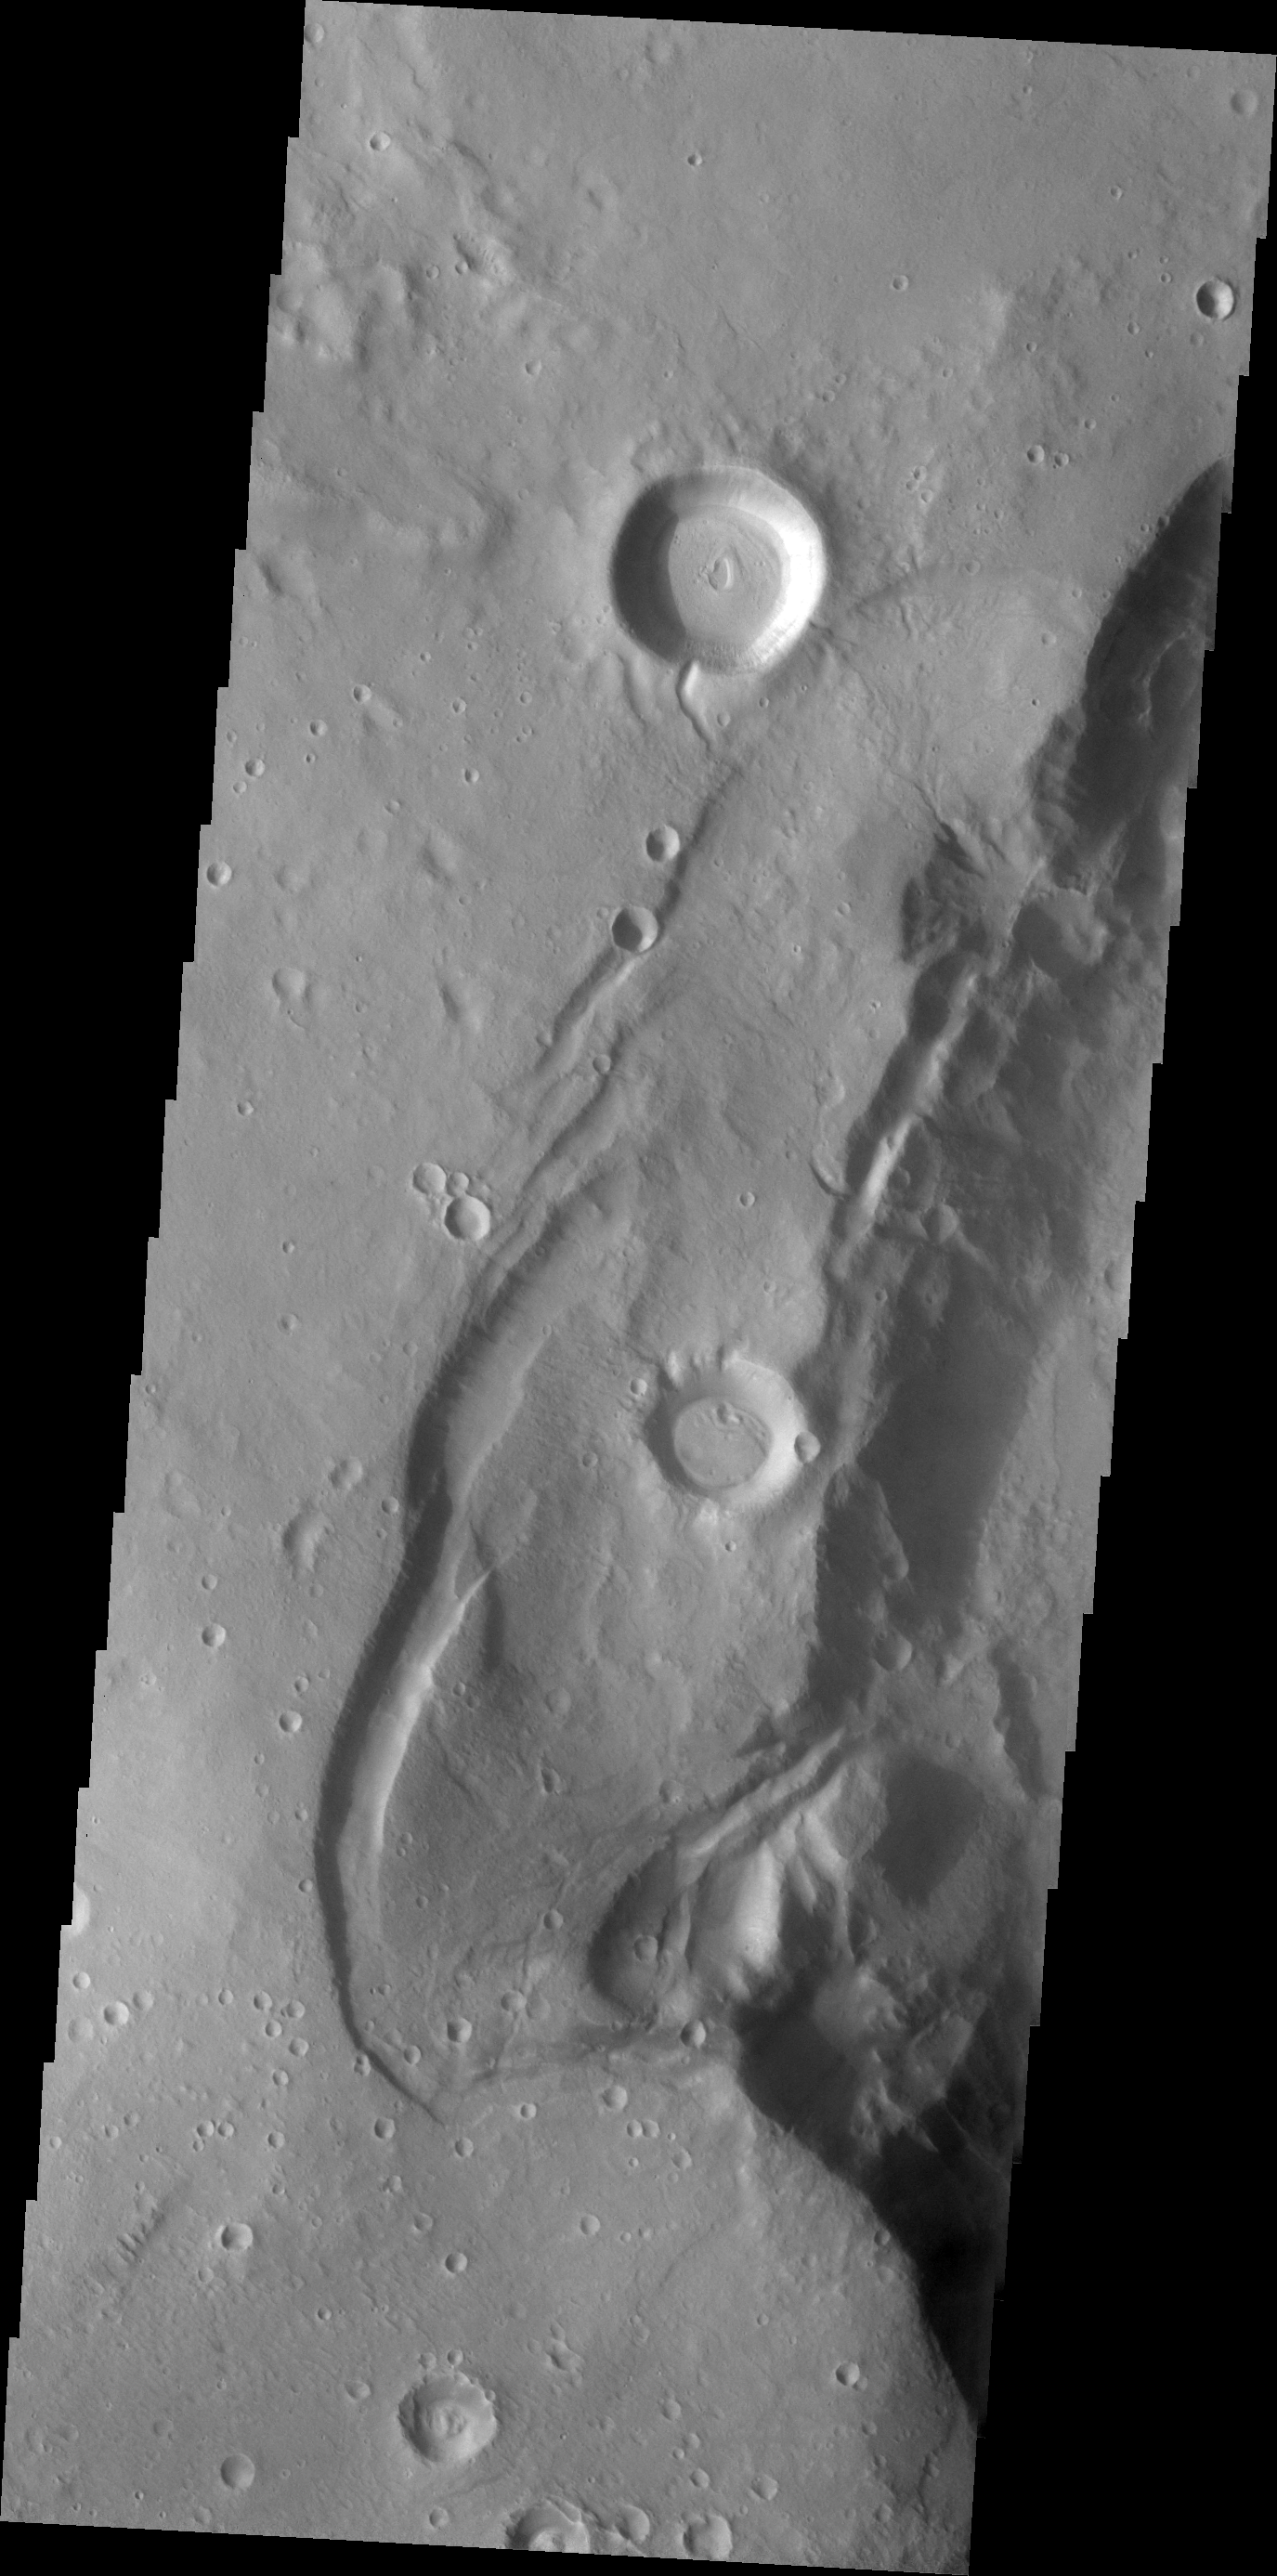

THEMIS Art #106

Do you see what I see? The head of an eagle, with it’s sharp beak, looks towards the bottom of the image.

Credit: NASA/JPL-Caltech/ASU